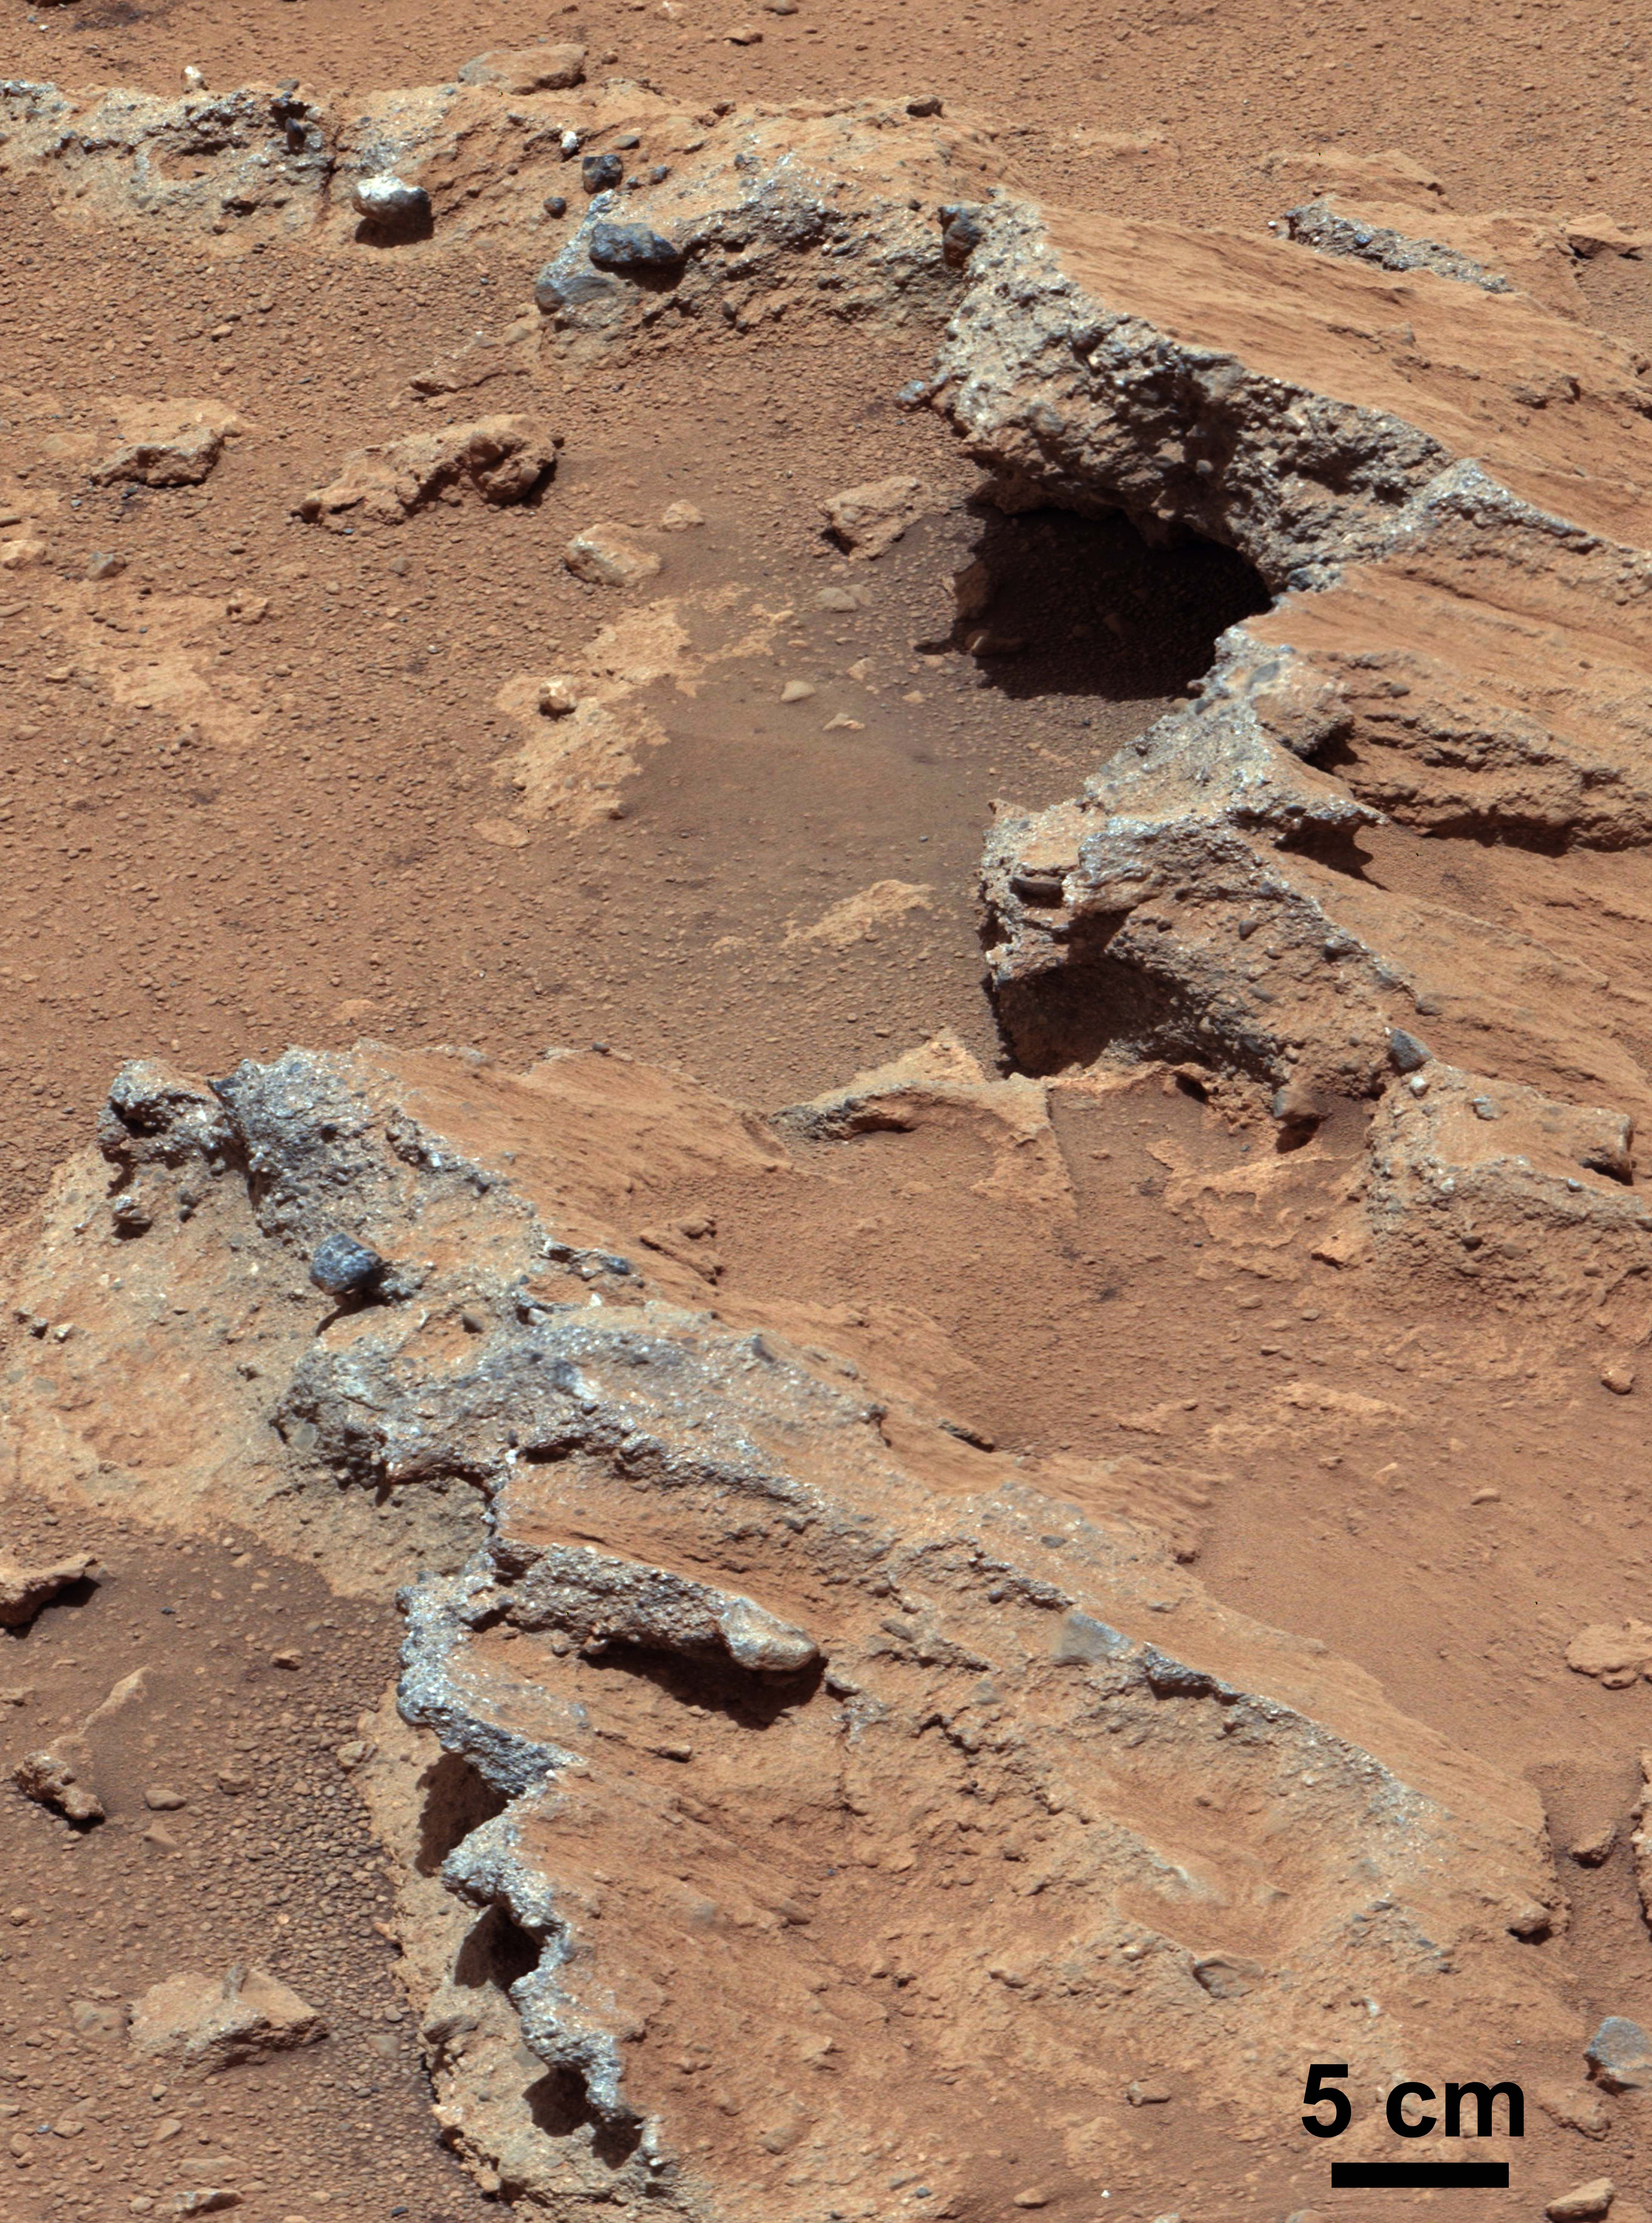

Remnants of Ancient Streambed on Mars (White-Balanced View)

NASA’s Curiosity rover found evidence for an ancient, flowing stream on Mars at a few sites, including the rock outcrop pictured here, which the science team has named “Hottah” after Hottah Lake in Canada’s Northwest Territories. It may look like a broken sidewalk, but this geological feature on Mars is actually exposed bedrock made up of smaller fragments cemented together, or what geologists call a sedimentary conglomerate. Scientists theorize that the bedrock was disrupted in the past, giving it the tilted angle, most likely via impacts from meteorites.

NASA’s Mars Science Laboratory (MSL) Curiosity rover found evidence for ancient, water-transported sediment on Mars at a few sites, including the rock outcrop pictured here, named “Hottah.” Rounded pebbles within this sedimentary conglomerate indicate sustained abrasion of rock fragments within water flows that crossed Gale Crater.

The key evidence for the ancient stream comes from the size and rounded shape of the gravel in and around the bedrock. Hottah has pieces of gravel embedded in it, called clasts, up to a couple inches (few centimeters) in size and located within a matrix of sand-sized material. Some of the clasts are round in shape, leading the science team to conclude they were transported by a vigorous flow of water. The grains are too large to have been moved by wind. Erosion of the outcrop results in gravel clasts that protrude from the outcrop and ultimately fall onto the ground, creating the gravel pile in the left foreground. The scale bar at lower right is 5 centimeters (2 inches).

This view of Hottah is a mosaic of images taken by the right (telephoto-lens) camera of the Mast Camera instrument (Mastcam) on Curiosity during the 39th Martian day, or sol, of the rover’s work on Mars (Sept. 14, 2012 PDT/Sept. 15 GMT). It has been enhanced for presentation in white-balanced color, which yields a view as if the rock were seen under outdoor lighting conditions on Earth, which is useful for scientists to distinguish rocks by color in familiar lighting. A “raw color” view of Hottah, showing the colors as recorded by the camera on Mars, is at PIA16156. A stereo view is at PIA16223.

Malin Space Science Systems, San Diego, built and operates Mastcam. NASA’s Jet Propulsion Laboratory manages the Mars Science Laboratory mission and the mission’s Curiosity rover for NASA’s Science Mission Directorate in Washington. The rover was designed, developed and assembled at JPL, a division of the California Institute of Technology in Pasadena.

Credit: NASA/JPL-Caltech/MSSS